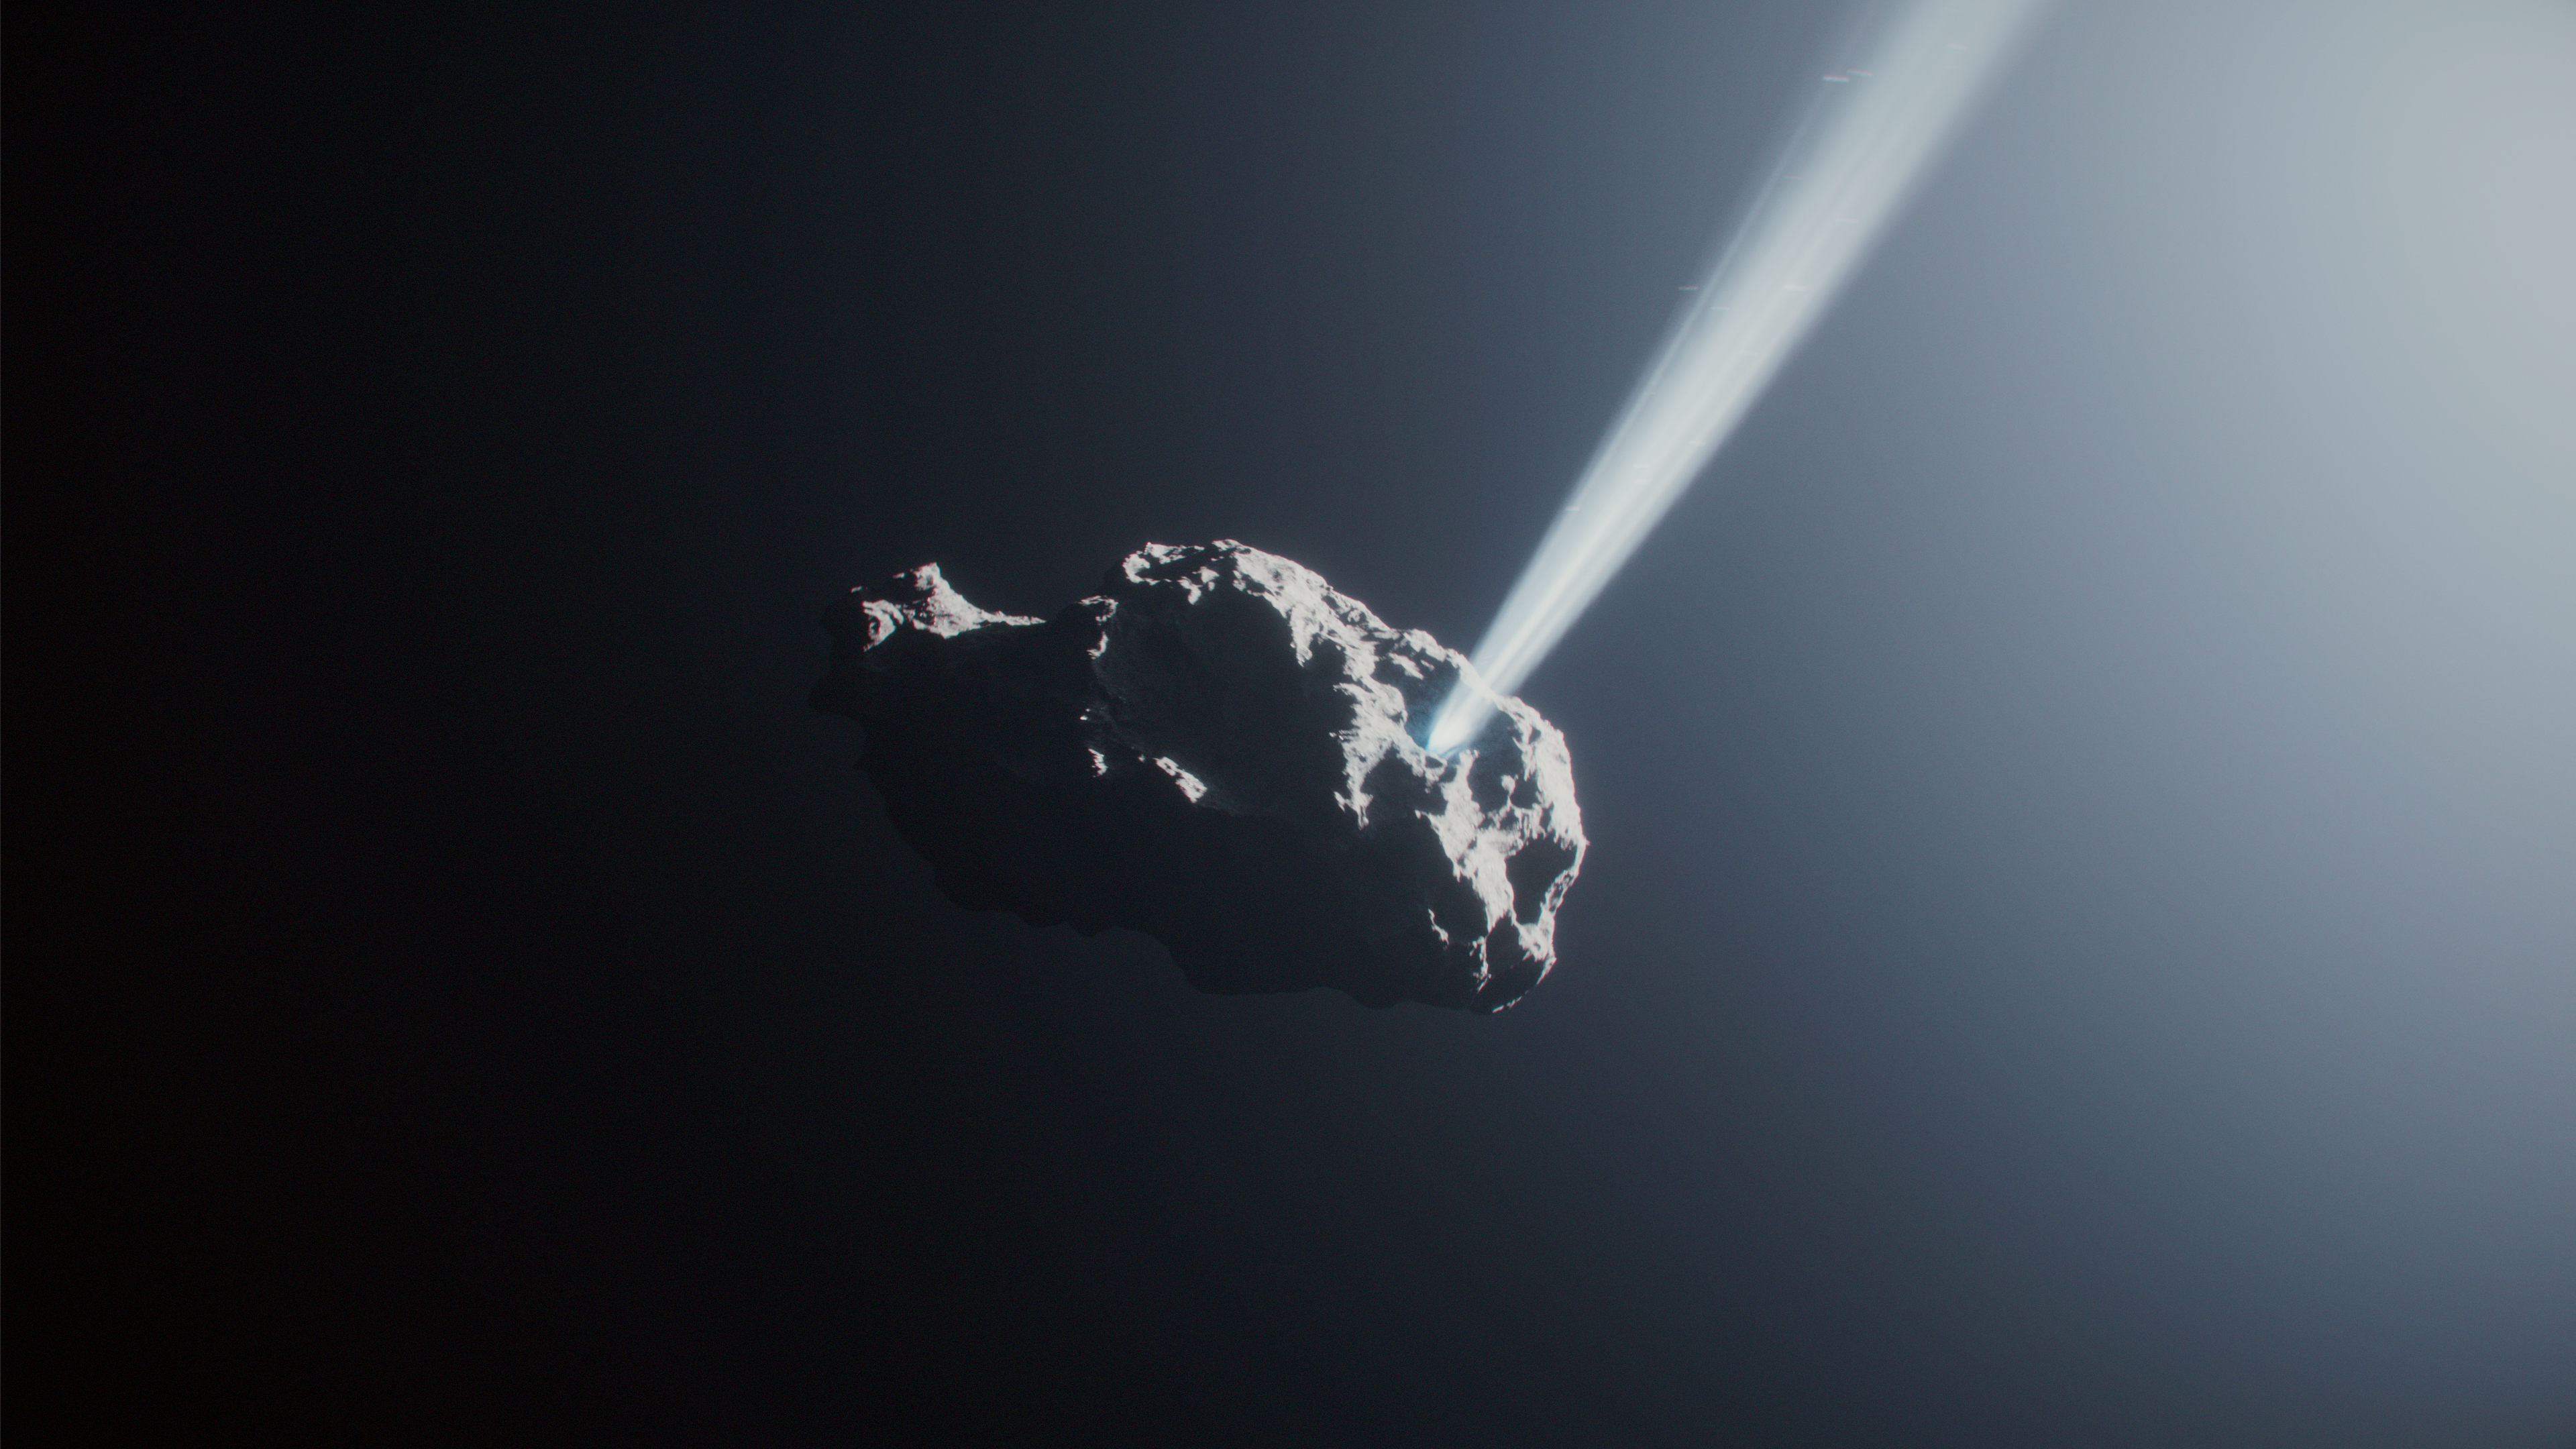

Comet 41P Reversal Animation

This artist’s concept depicts comet 41P as it approached the Sun and frozen gases began to sublimate off the comet’s surface. This animation only depicts one jet, but this comet may have multiple streams of material ejecting into space. This jet is pushing against the comet’s spin, then forcing it in the opposite direction. Small fragments of the comet are also shown spewing into space.

Credit: Animation: NASA, ESA, CSA, Ralf Crawford (STScI)